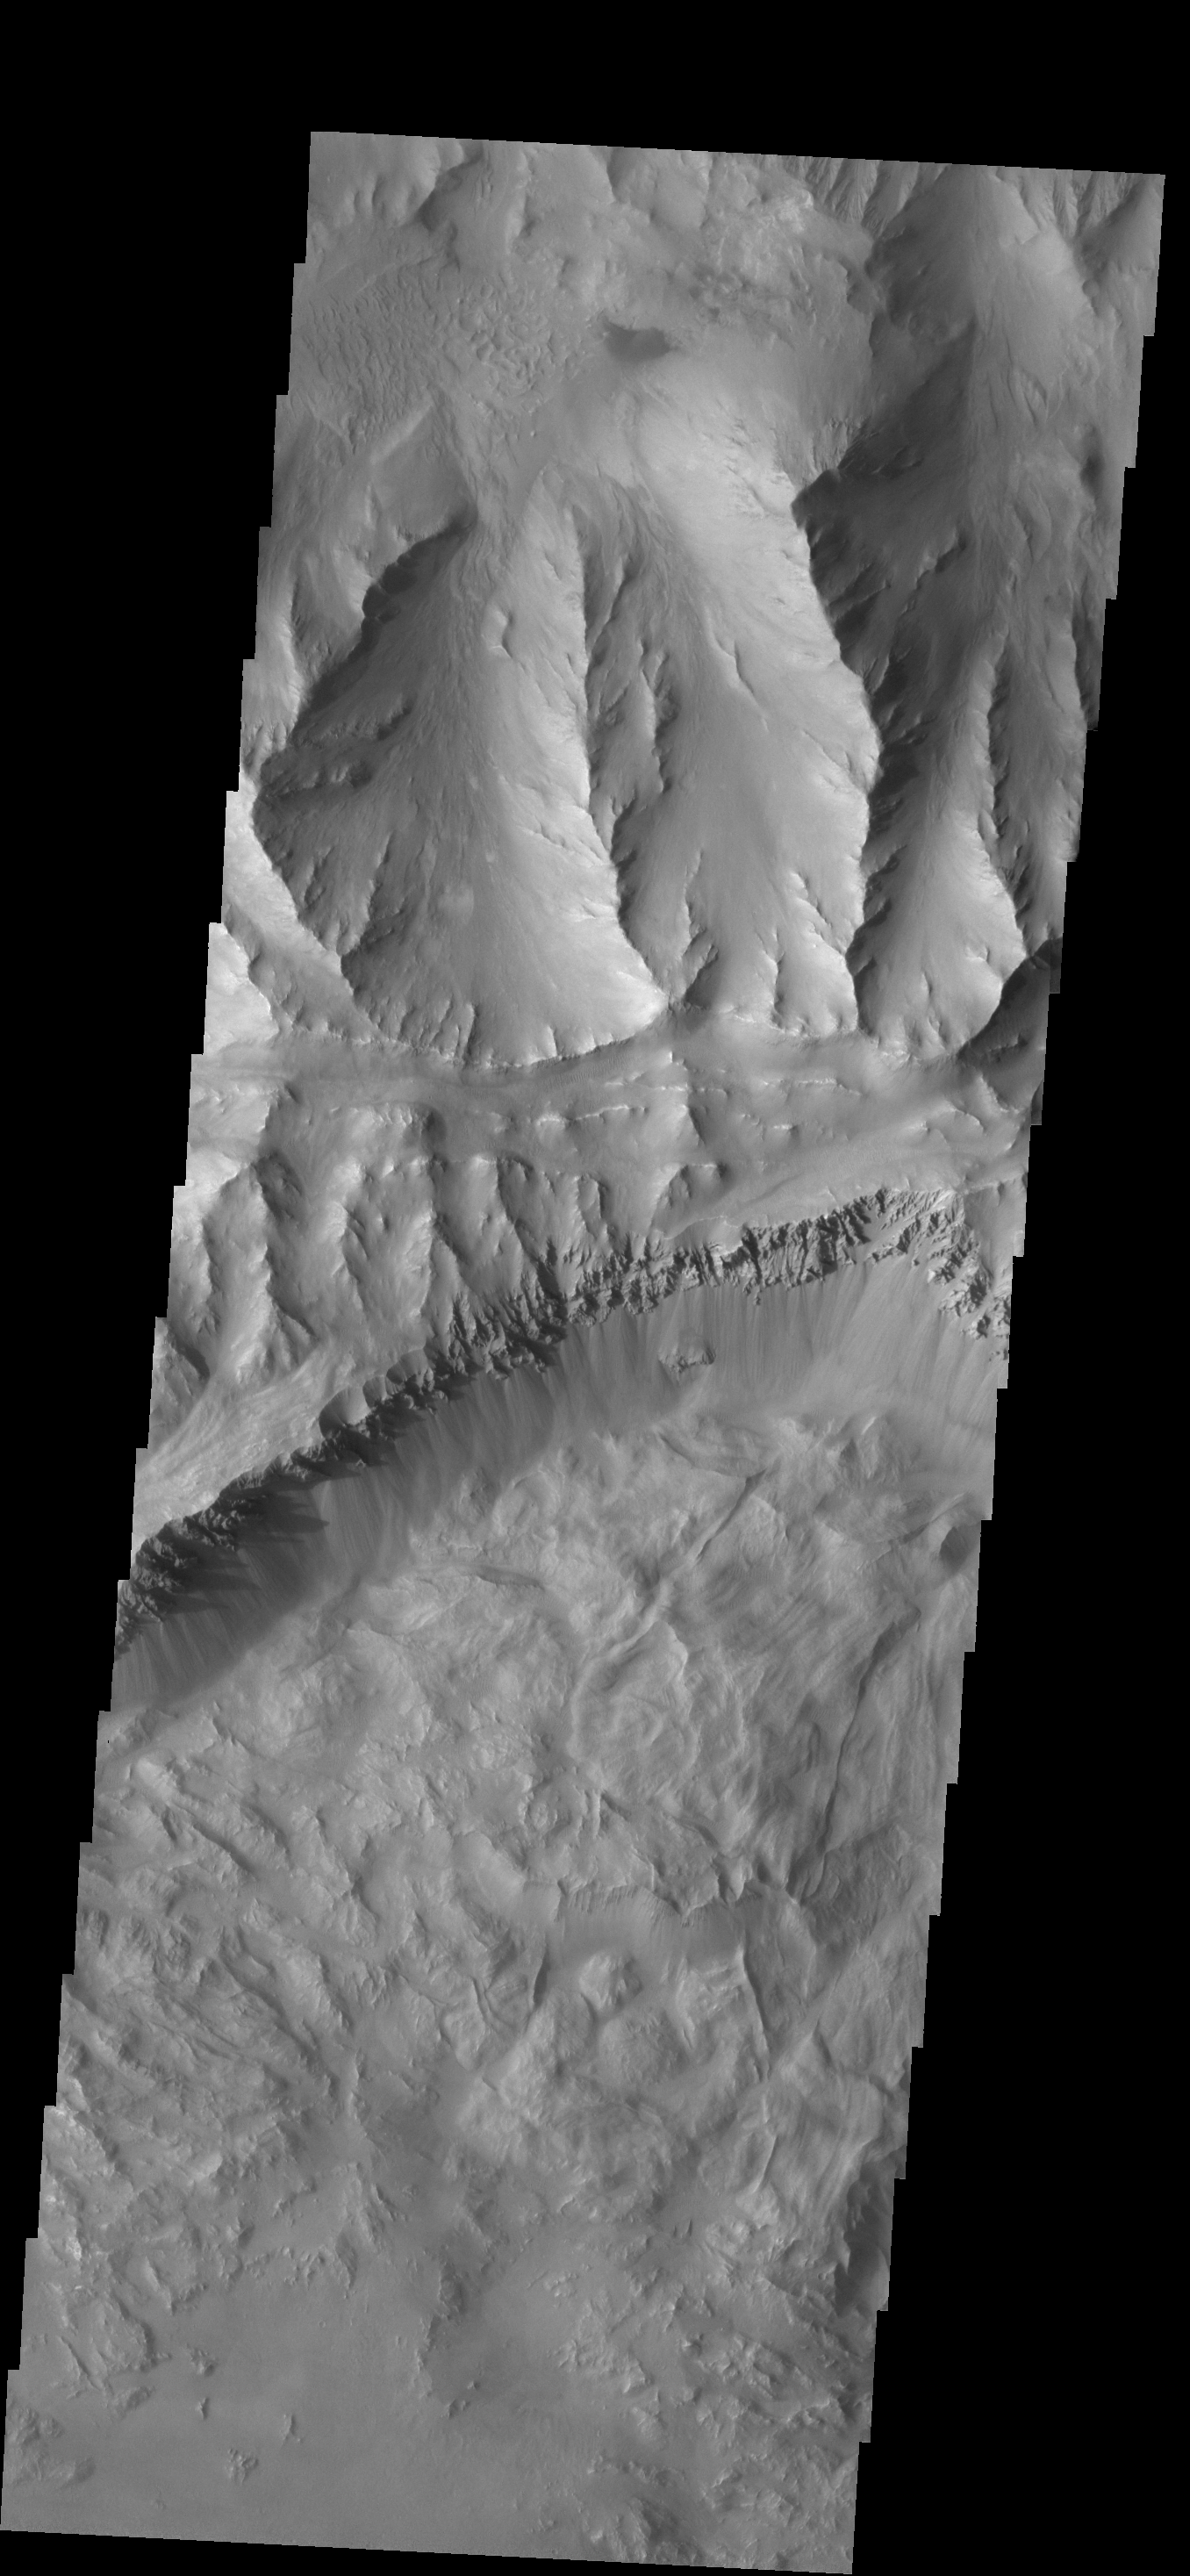

Coprates Chasma

This VIS image shows part of Coprates Chasma, which is just one part of the extensive Valles Marineris canyon system.

Credit: NASA/JPL-Caltech/ASU